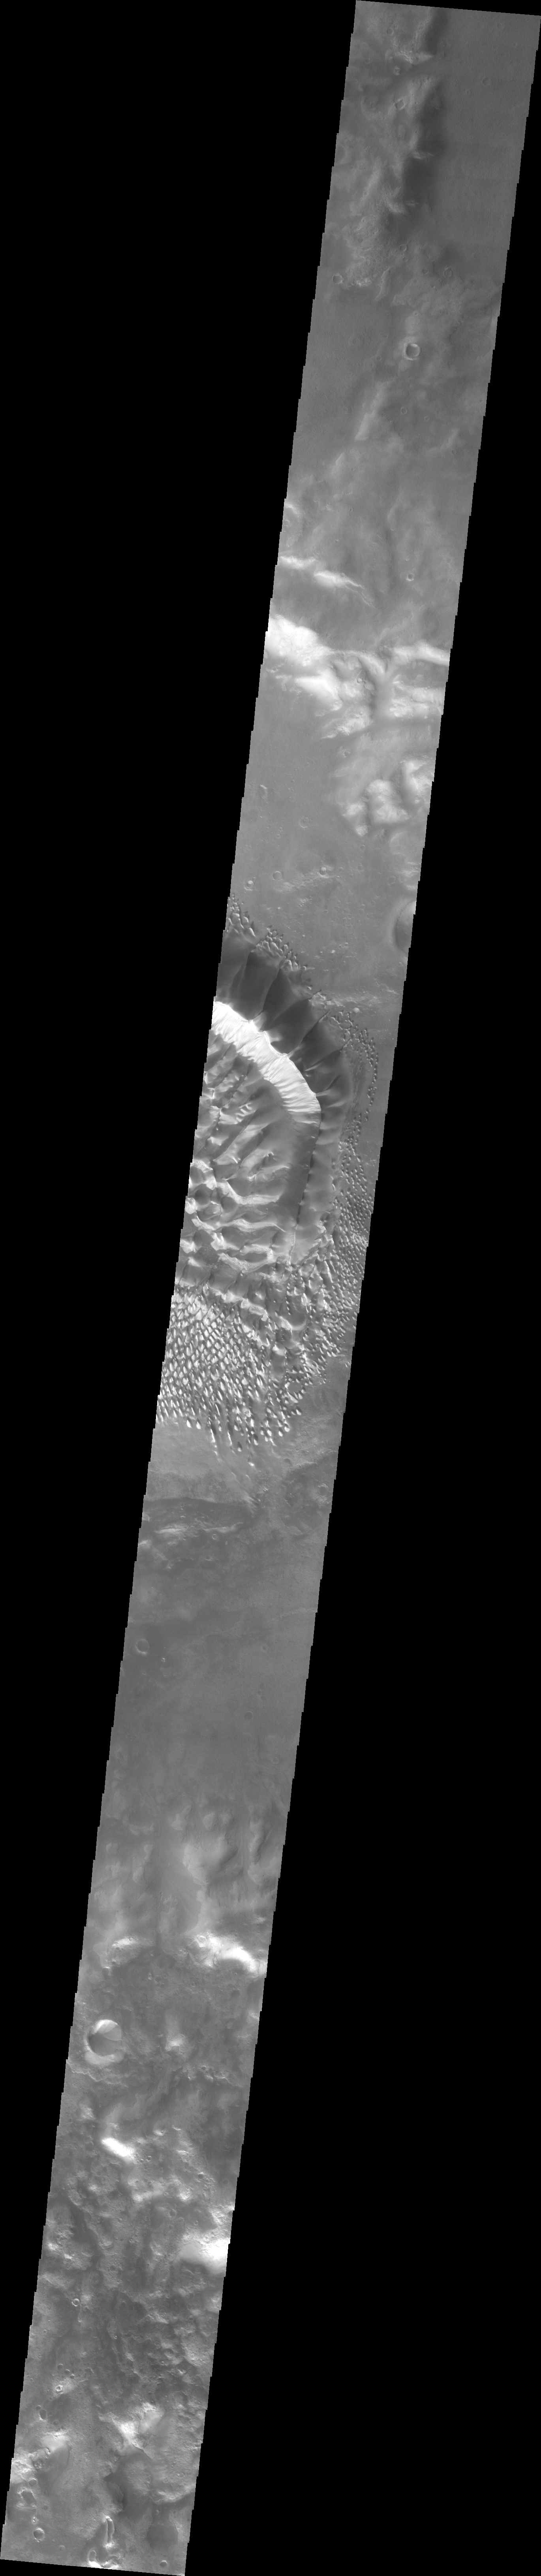

Investigating Mars: Russell Crater

This image shows a slice of the floor of Russell Crater. Russell Crater is located in Noachis Terra. The spectacular dune ridge and other dune forms on the crater floor have caused extensive imaging.

The Odyssey spacecraft has spent over 15 years in orbit around Mars, circling the planet more than 69,000 times. It holds the record for longest working spacecraft at Mars. THEMIS, the IR/VIS camera system, has collected data for the entire mission and provides images covering all seasons and lighting conditions. Over the years many features of interest have received repeated imaging, building up a suite of images covering the entire feature. From the deepest chasma to the tallest volcano, individual dunes inside craters and dune fields that encircle the north pole, channels carved by water and lava, and a variety of other feature, THEMIS has imaged them all. For the next several months the image of the day will focus on the Tharsis volcanoes, the various chasmata of Valles Marineris, and the major dunes fields. We hope you enjoy these images!

Credit: NASA/JPL-Caltech/ASU